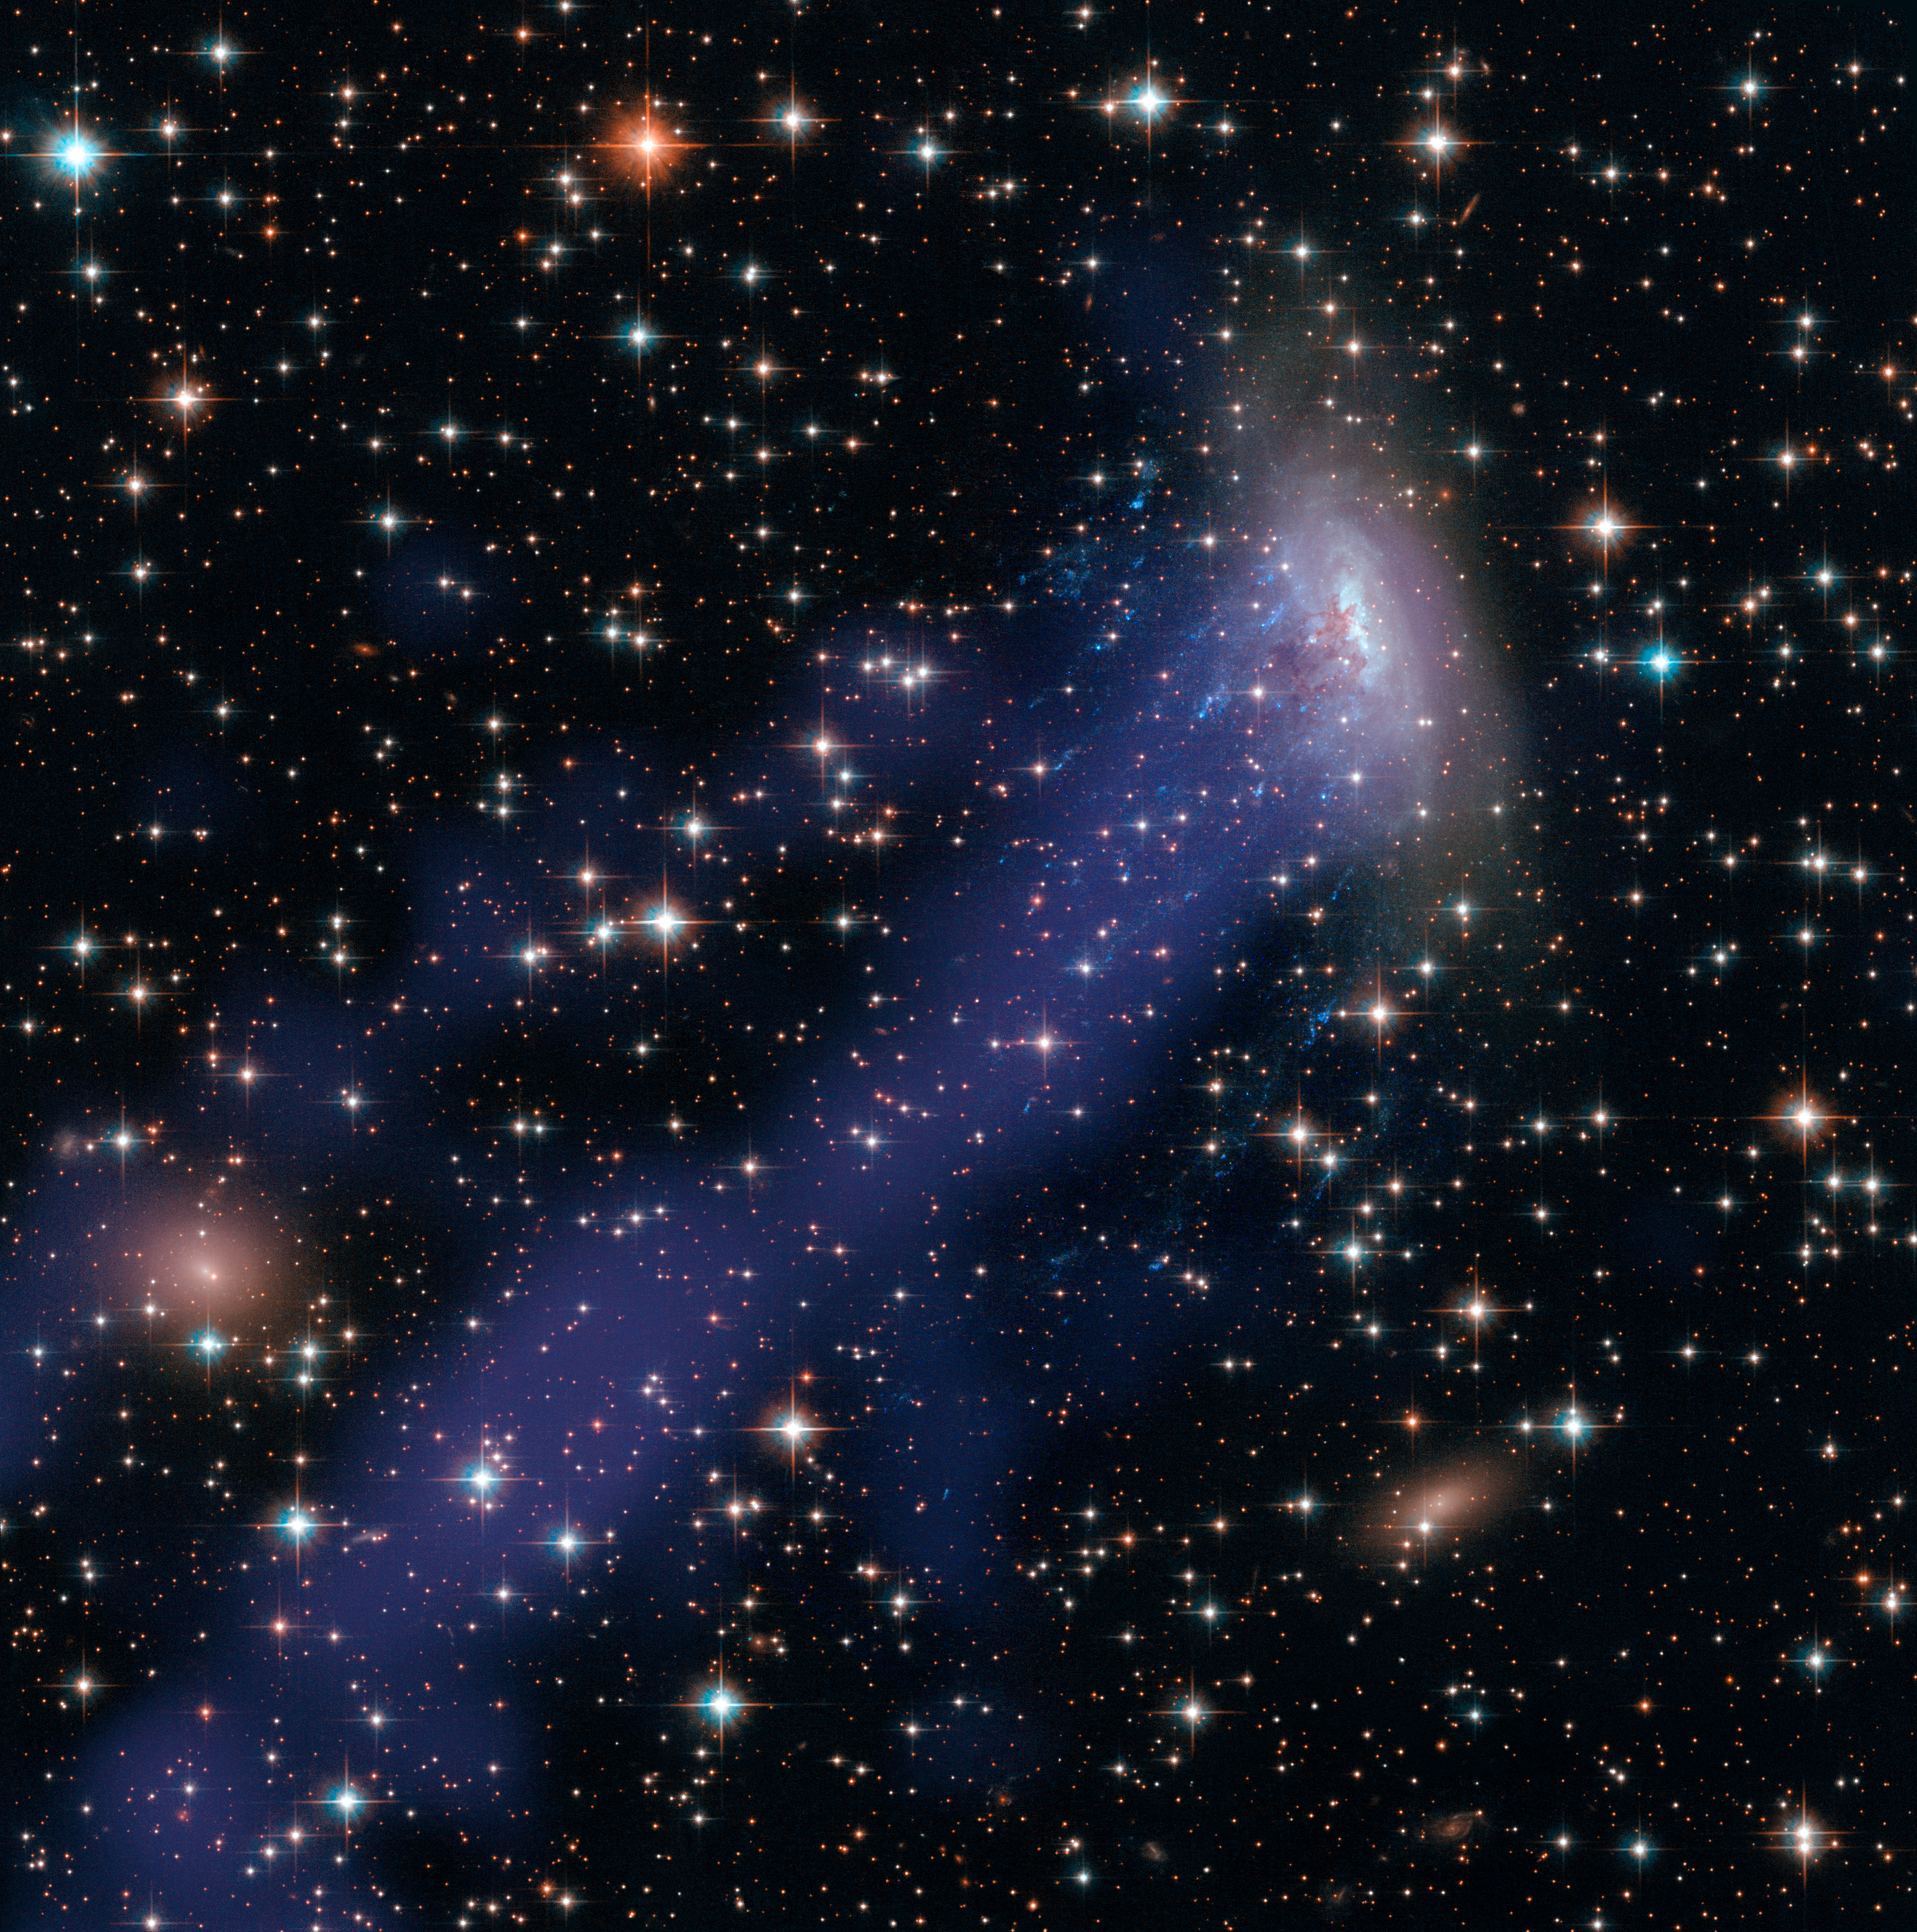

Hubble-Chandra Composite of ESO137-001

Object Name: ESO 137-001
Object Description: Spiral Galaxy
Instrument: HST/ACS/WFC, HST/WFC3/UVIS, and Chandra X-ray
Filters: ACS/WFC: F475W (g) and F814W (I) WFC3/UVIS: F275W (U) Chandra X-ray
Exposure Time: 4.3 hours

Credit: NASA, ESA, and the Hubble Heritage Team (STScI/AURA); Acknowledgment: M. Sun (University of Alabama, Huntsville)